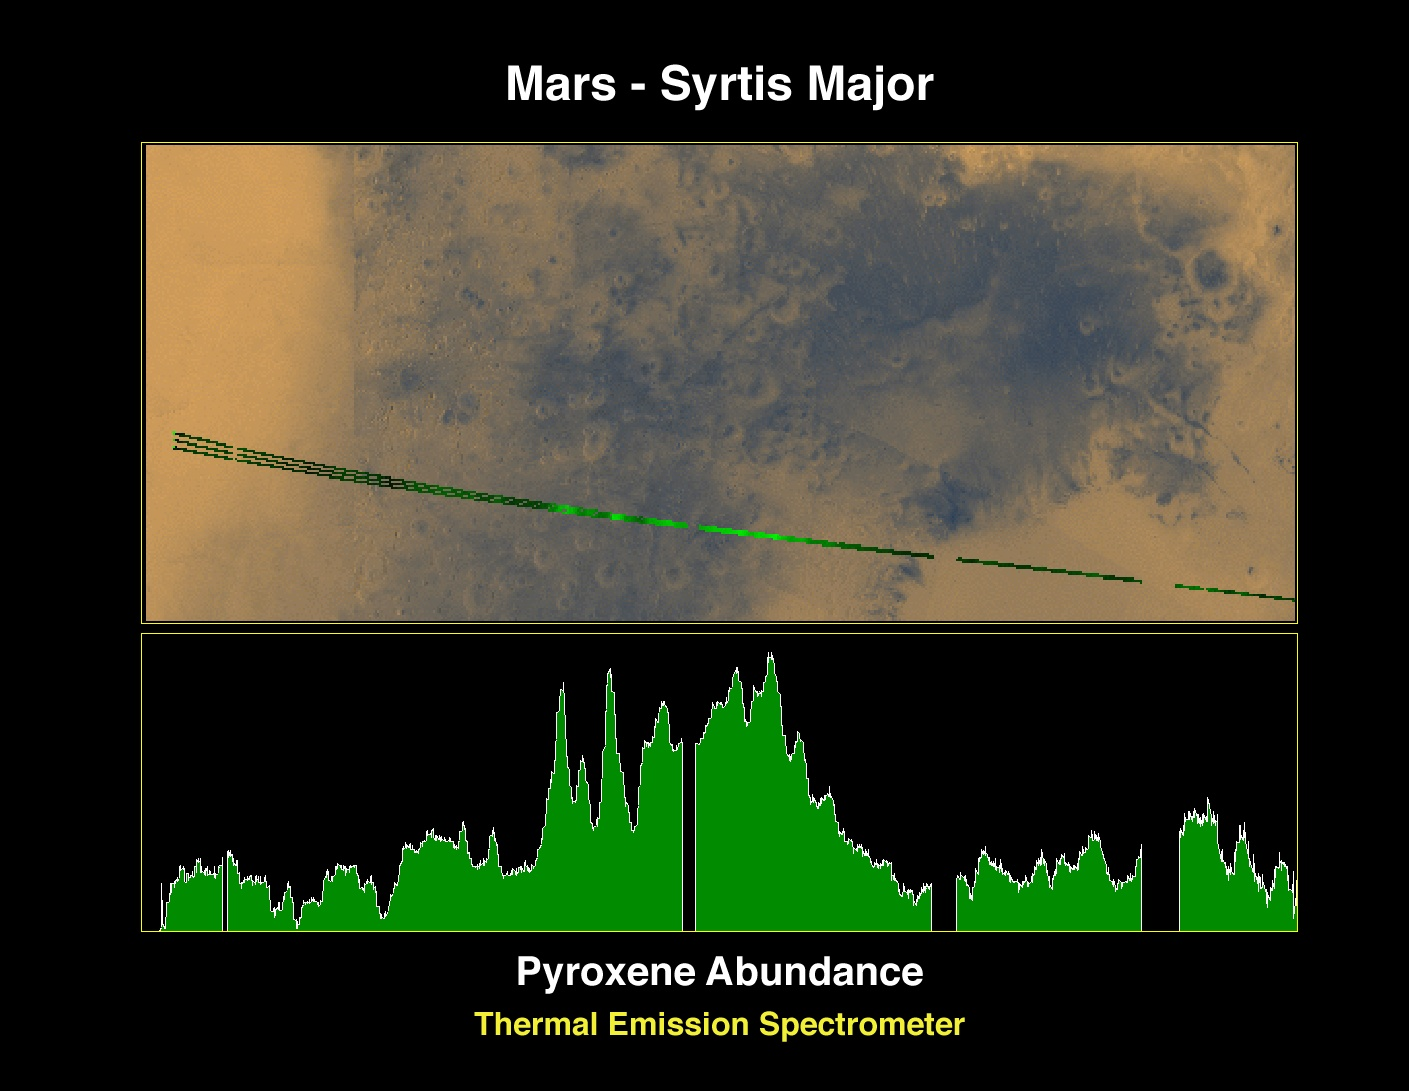

Pyroxene at Syrtis Major

The Jet Propulsion Laboratory’s Mars Surveyor Operations Project operates the Mars Global Surveyor spacecraft with its industrial partner, Lockheed Martin Astronautics, from facilities in Pasadena, CA and Denver, CO.

Credit: NASA/JPL/ASU